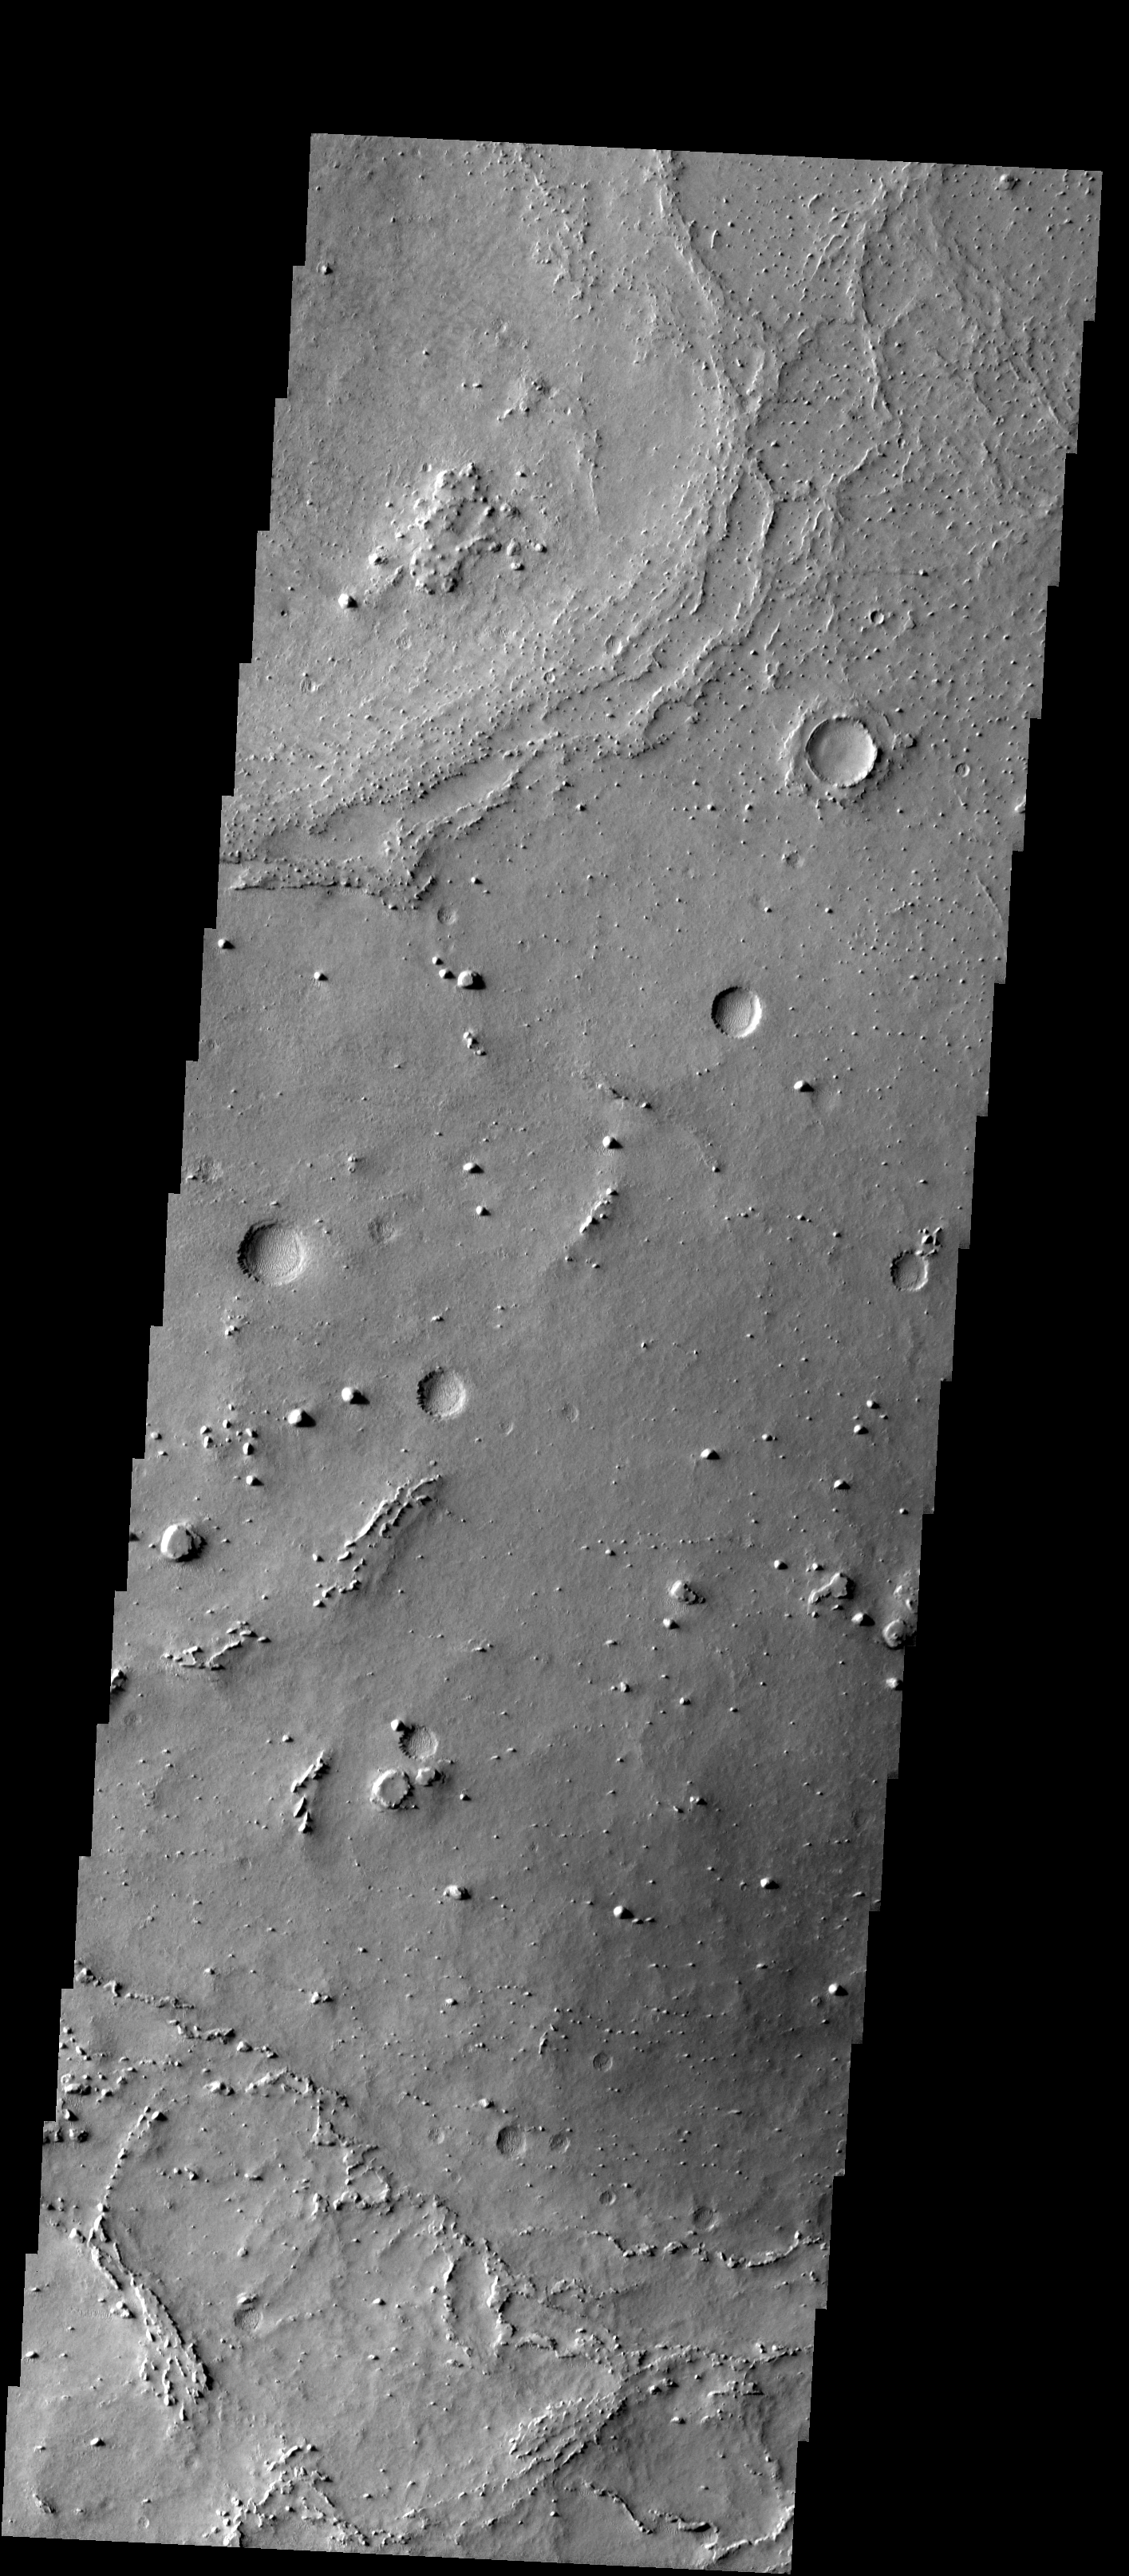

Western Meridiani

Released 22 January 2004

Long before the MER landers were named or launched, the two orbiters at Mars were asked to examine landing sites. Both the Odyssey and Mars Global Surveyor spacecraft have been collecting landing site data for the past two years. The MGS and ODY data were used as part of the decision making process in the final selection of the two landing sites. The types of data collected by the two orbiters included not only images of the surface but also thermal data about the surface composition, atmospheric data about the climate at each location, and the tracking of major dust storms in the region prior to landing. The presence of, and data collected by, the MGS and ODY orbiters have proven invaluable in MER mission planning.

This image, collected on 16 January 2003, covers an area in Western Meridiani.

Image information: VIS instrument. Latitude 1.9, Longitude 354.7 East (5.3 West). 19 meter/pixel resolution.

Note: this THEMIS visual image has not been radiometrically nor geometrically calibrated for this preliminary release. An empirical correction has been performed to remove instrumental effects. A linear shift has been applied in the cross-track and down-track direction to approximate spacecraft and planetary motion. Fully calibrated and geometrically projected images will be released through the Planetary Data System in accordance with Project policies at a later time.

NASA’s Jet Propulsion Laboratory manages the 2001 Mars Odyssey mission for NASA’s Office of Space Science, Washington, D.C. The Thermal Emission Imaging System (THEMIS) was developed by Arizona State University, Tempe, in collaboration with Raytheon Santa Barbara Remote Sensing. The THEMIS investigation is led by Dr. Philip Christensen at Arizona State University. Lockheed Martin Astronautics, Denver, is the prime contractor for the Odyssey project, and developed and built the orbiter. Mission operations are conducted jointly from Lockheed Martin and from JPL, a division of the California Institute of Technology in Pasadena.

Credit: NASA/JPL/Arizona State University